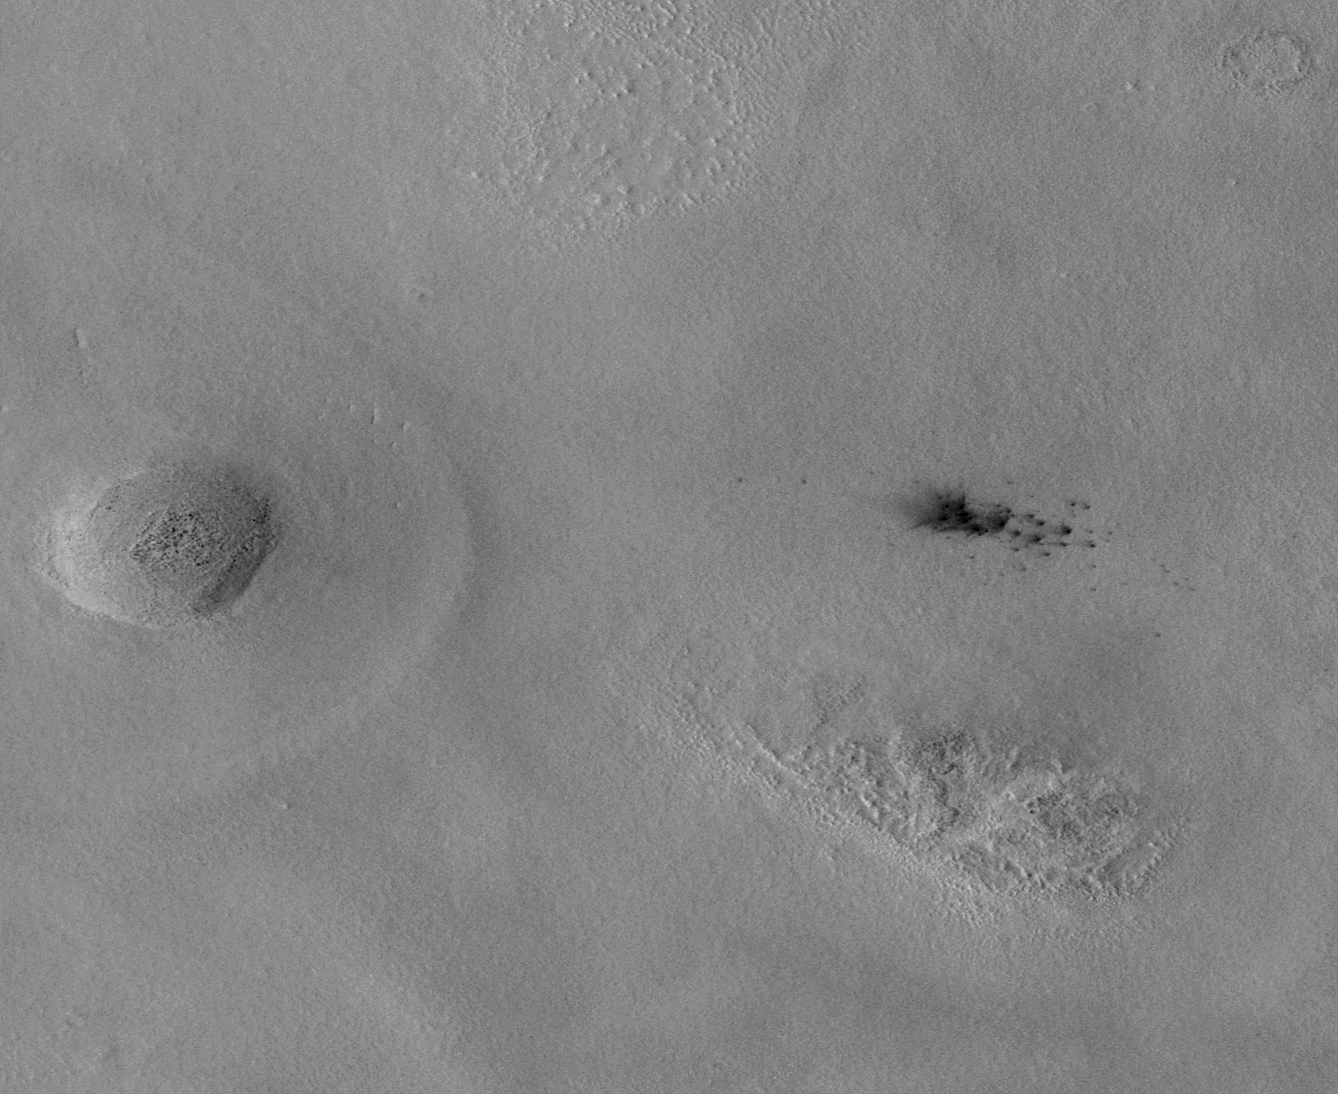

New Impact Craters on Mars

The team operating the Context Camera (CTX) aboard NASA’s Mars Reconnaissance Orbiter frequently discovers new dark spots on Mars that, upon closer examination, turn out to be brand new impact craters. Sometimes only a single crater is present, but often there is a cluster of several craters. Depending on the patterns and size, crater clusters are interpreted as indicating that the incoming meteorite broke apart before it hit the surface. In some cases, clusters could be formed by ejecta from other, larger impact craters.

Shown above are subframes of two Context Camera images of terrain in western Arcadia Planitia (near 46.7 degrees north latitude, 183.2 degrees west longitude). Each covers an area about 6.5 kilometers (4 miles) across. The first (figure 1) was taken on June 4, 2008, the second (figure 2) on Aug. 10, 2008. Between the time the two images were acquired, a cluster of dark spots — and dark rays radial to some of the dark spots — formed. The camera team immediately considered this to be a candidate new meteor impact site, but Context Camera images have a resolution of 6 meters (19.7 feet) per pixel. This means that features, including impact craters, smaller than about 20 to 25 meters (65 to 82 feet) across cannot usually be resolved. Thus, most of the dark spots (like these) that the Context Camera team finds and suspects to be new impact craters have to be imaged at higher resolution to find out whether small impact craters are actually present.

To confirm that the features were craters, the Context Camera team created an opportunity for the team operating the High Resolution Imaging Science Experiment (HiRISE) camera, which is also on the Mars Reconnaissance Orbiter, to take a picture of the site. This camera makes images of Mars’ surface with a resolution of about 30 centimeters (1 foot) per pixel. Such images can be used to identify objects as small as about a meter (3 feet) across. The Context Camera team targeted its camera to take a new picture centered on the candidate impact site and made a request to the High Resolution Imaging Science Experiment team to take a picture at the same time.

Meanwhile, the Context Camera team also did some homework: Before asking for the High Resolution Imaging Science Experiment to look at candidate new impact sites, such as the dark spots shown here, they make the best determination possible as to when the features formed. If the features result from a meteor impact, then the team can state approximately when the impact occurred. In the case shown here, the impact occurred sometime between June 4 and Aug. 10, 2008. At the time it was found, this candidate impact site was so new that the Context Camera team very quickly suggested that the High Resolution Imaging Science Experiment take a look so that a good example of a very new impact site could be examined.

That interest — and the Context Camera team’s quick work — paid off. The High Resolution Imaging Science Experiment team obtained a picture of the site on Sept. 12, 2008, just a month after the Aug. 10 Context Camera image was received on Earth and evaluated. The Sept. 12 image, HiRISE PSP_009978_2265, shows a nice cluster of new impact craters. Some of the craters exposed a light-toned material that appeared somewhat bluish in the High Resolution Imaging Science Experiment’s color data. Immediately suspecting the material to be an exposure of subsurface ice, the High Resolution Imaging Science Experiment team began a campaign to monitor this site to see if the bright material changed. It did, suggesting that perhaps the material was going away, just as ice might do at that time of year (summer in Mars’ northern hemisphere). The two camera teams worked during the next several months to identify more such craters and, in the end, found a total of five brand new impact crater sites at northern middle latitudes that seemed to have exposed buried water ice. At the same time, the camera teams encouraged the team operating the Compact Reconnaissance Imaging Spectrometer for Mars (CRISM), a third instrument on the Mars Reconnaissance Orbiter, to obtain multispectral infrared observations. Most of the craters and bright patches were too small for the spectrometer to resolve, but one of them was large enough that the spectrometer team did, in fact, confirm that the light-toned material was water ice.

Details and scientific interpretation of these new impact craters and their use to examine subsurface ice at northern mid-latitudes on Mars are captured in a paper published this week in Science by Shane Byrne and 17 colleagues on teams operating the Contect Camera, High Resolution Imaging Science Experiment, and Compact Reconnaissance Imaging Spectrometer for Mars. All of that effort began with a single pair of Context Camera images, the two shown here. If the Context Camera team had not found these first two images and had not immediately attempted to re-image the suspected crater cluster and provide an opportunity for High Resolution Imaging Science Experiment to “ride along,” then the most important aspect of the observations reported in Science — the presence of excavated ground ice — would have been lost because the ice began to disappear or darken immediately after the impacts occurred.

The two pictures are map-projected subframes of Context Camera images P20_008699_2247_XN_44N182W and P22_009556_2263_XI_46N183W. The scale bar is 500 meters (1,640 feet) long. North is up and sunlight illuminates the scenes from the lower left. Both images are archived with the NASA Planetary Data System Imaging Subnode.

Credit: NASA/JPL-Caltech/Malin Space Science Systems